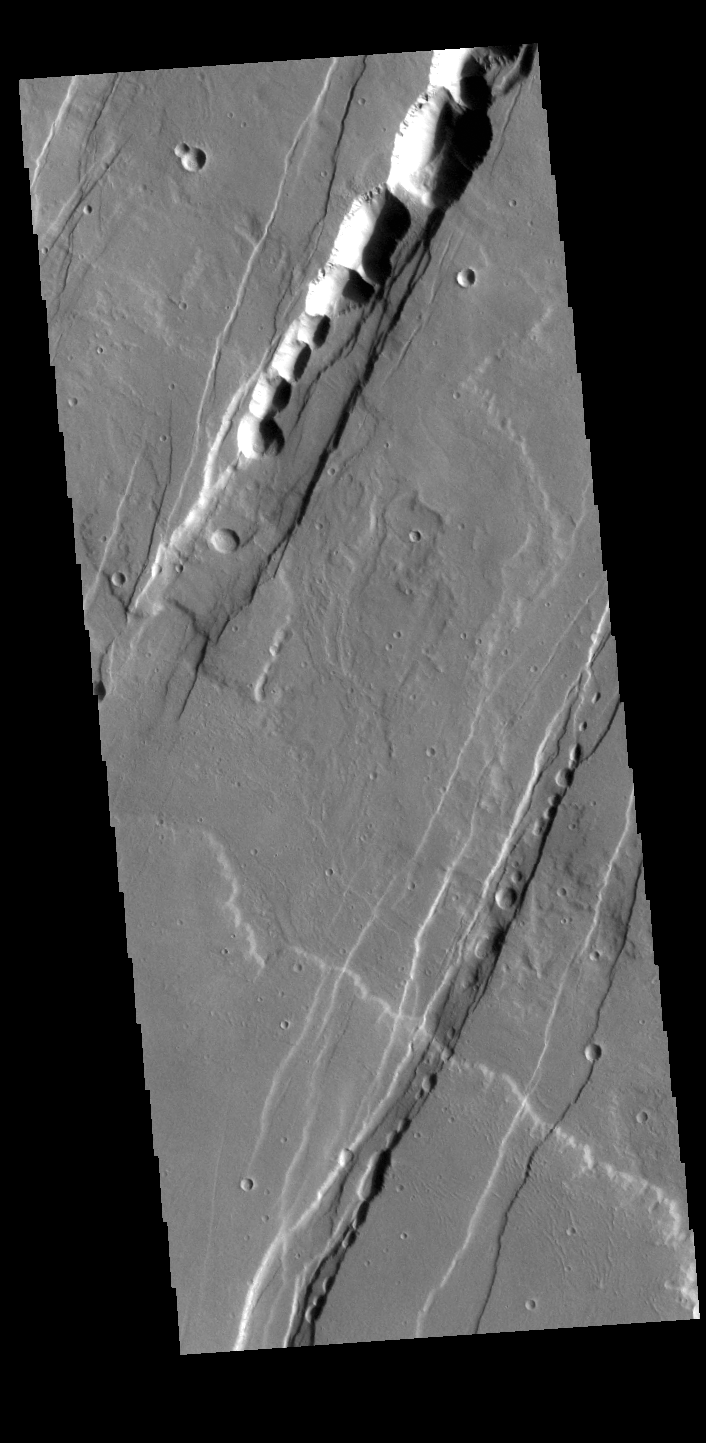

Tantalus Fossae

Tantalus Fossae is a set of long valleys on the eastern side of Alba Patera. These valleys are referred to as graben and are formed by extension of the crust and faulting. When large amounts of pressure or tension are applied to rocks on timescales that are fast enough that the rock cannot respond by deforming, the rock breaks along faults. In the case of a graben, two parallel faults are formed by extension of the crust and the rock in between the faults drops downward into the space created by the extension. Numerous sets of graben are visible in this THEMIS image, trending from north-northeast to south-southwest. Because the faults defining the graben are formed parallel to the direction of the applied stress, we know that extensional forces were pulling the crust apart in the west-northwest/east-southeast direction. The large number of graben around Alba Patera is generally believed to be the result of extensional forces associated with the uplift of Alba Patera. The pits within the graben are likely caused by collapse into subsurface voids, perhaps related to roofed lava flows along the floors of the graben.

Credit: NASA/JPL-Caltech/ASU